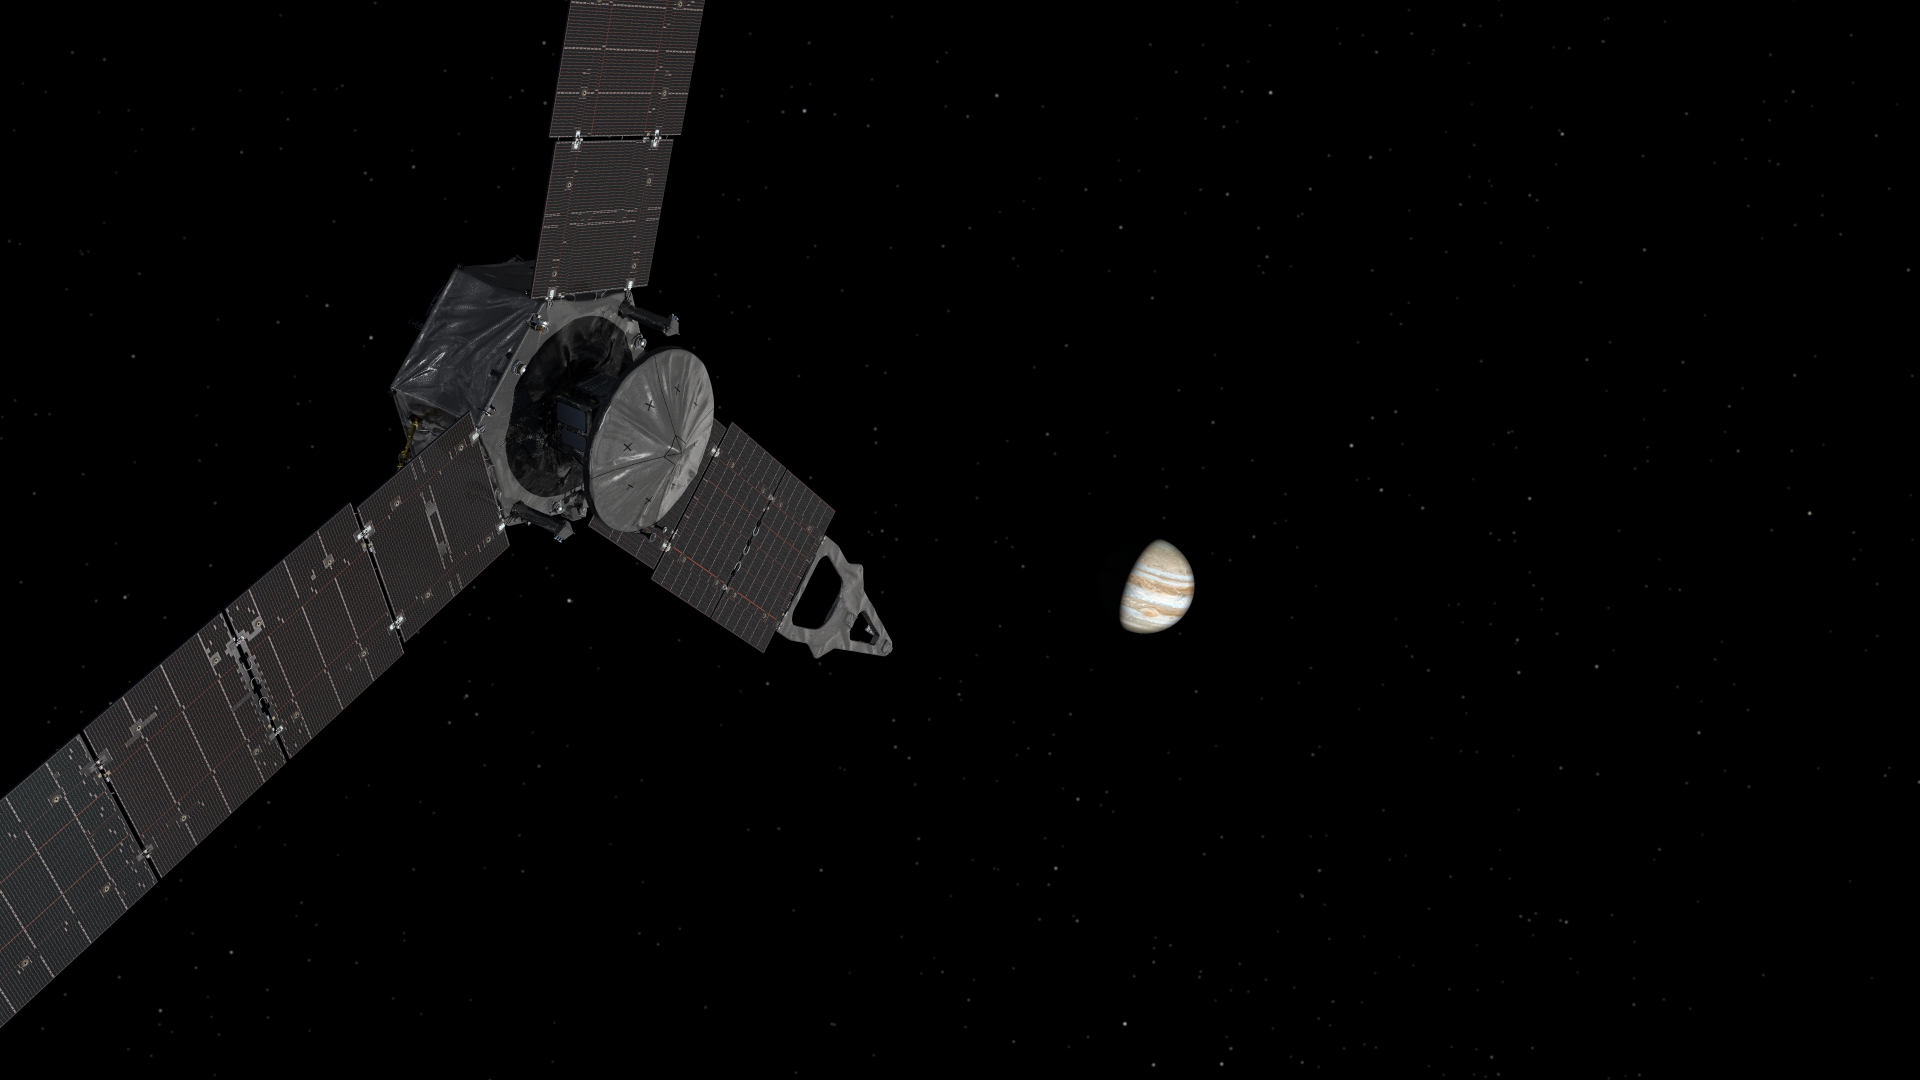

Juno Approaches Jupiter (Artist’s Concept)

This illustration depicts NASA’s Juno spacecraft approaching Jupiter.

NASA’s Jet Propulsion Laboratory, Pasadena, Calif., manages the Juno mission for the principal investigator, Scott Bolton, of Southwest Research Institute in San Antonio. The Juno mission is part of the New Frontiers Program managed at NASA’s Marshall Space Flight Center in Huntsville, Ala. Lockheed Martin Space Systems, Denver, built the spacecraft. JPL is a division of the California Institute of Technology in Pasadena.

Credit: NASA/JPL-Caltech